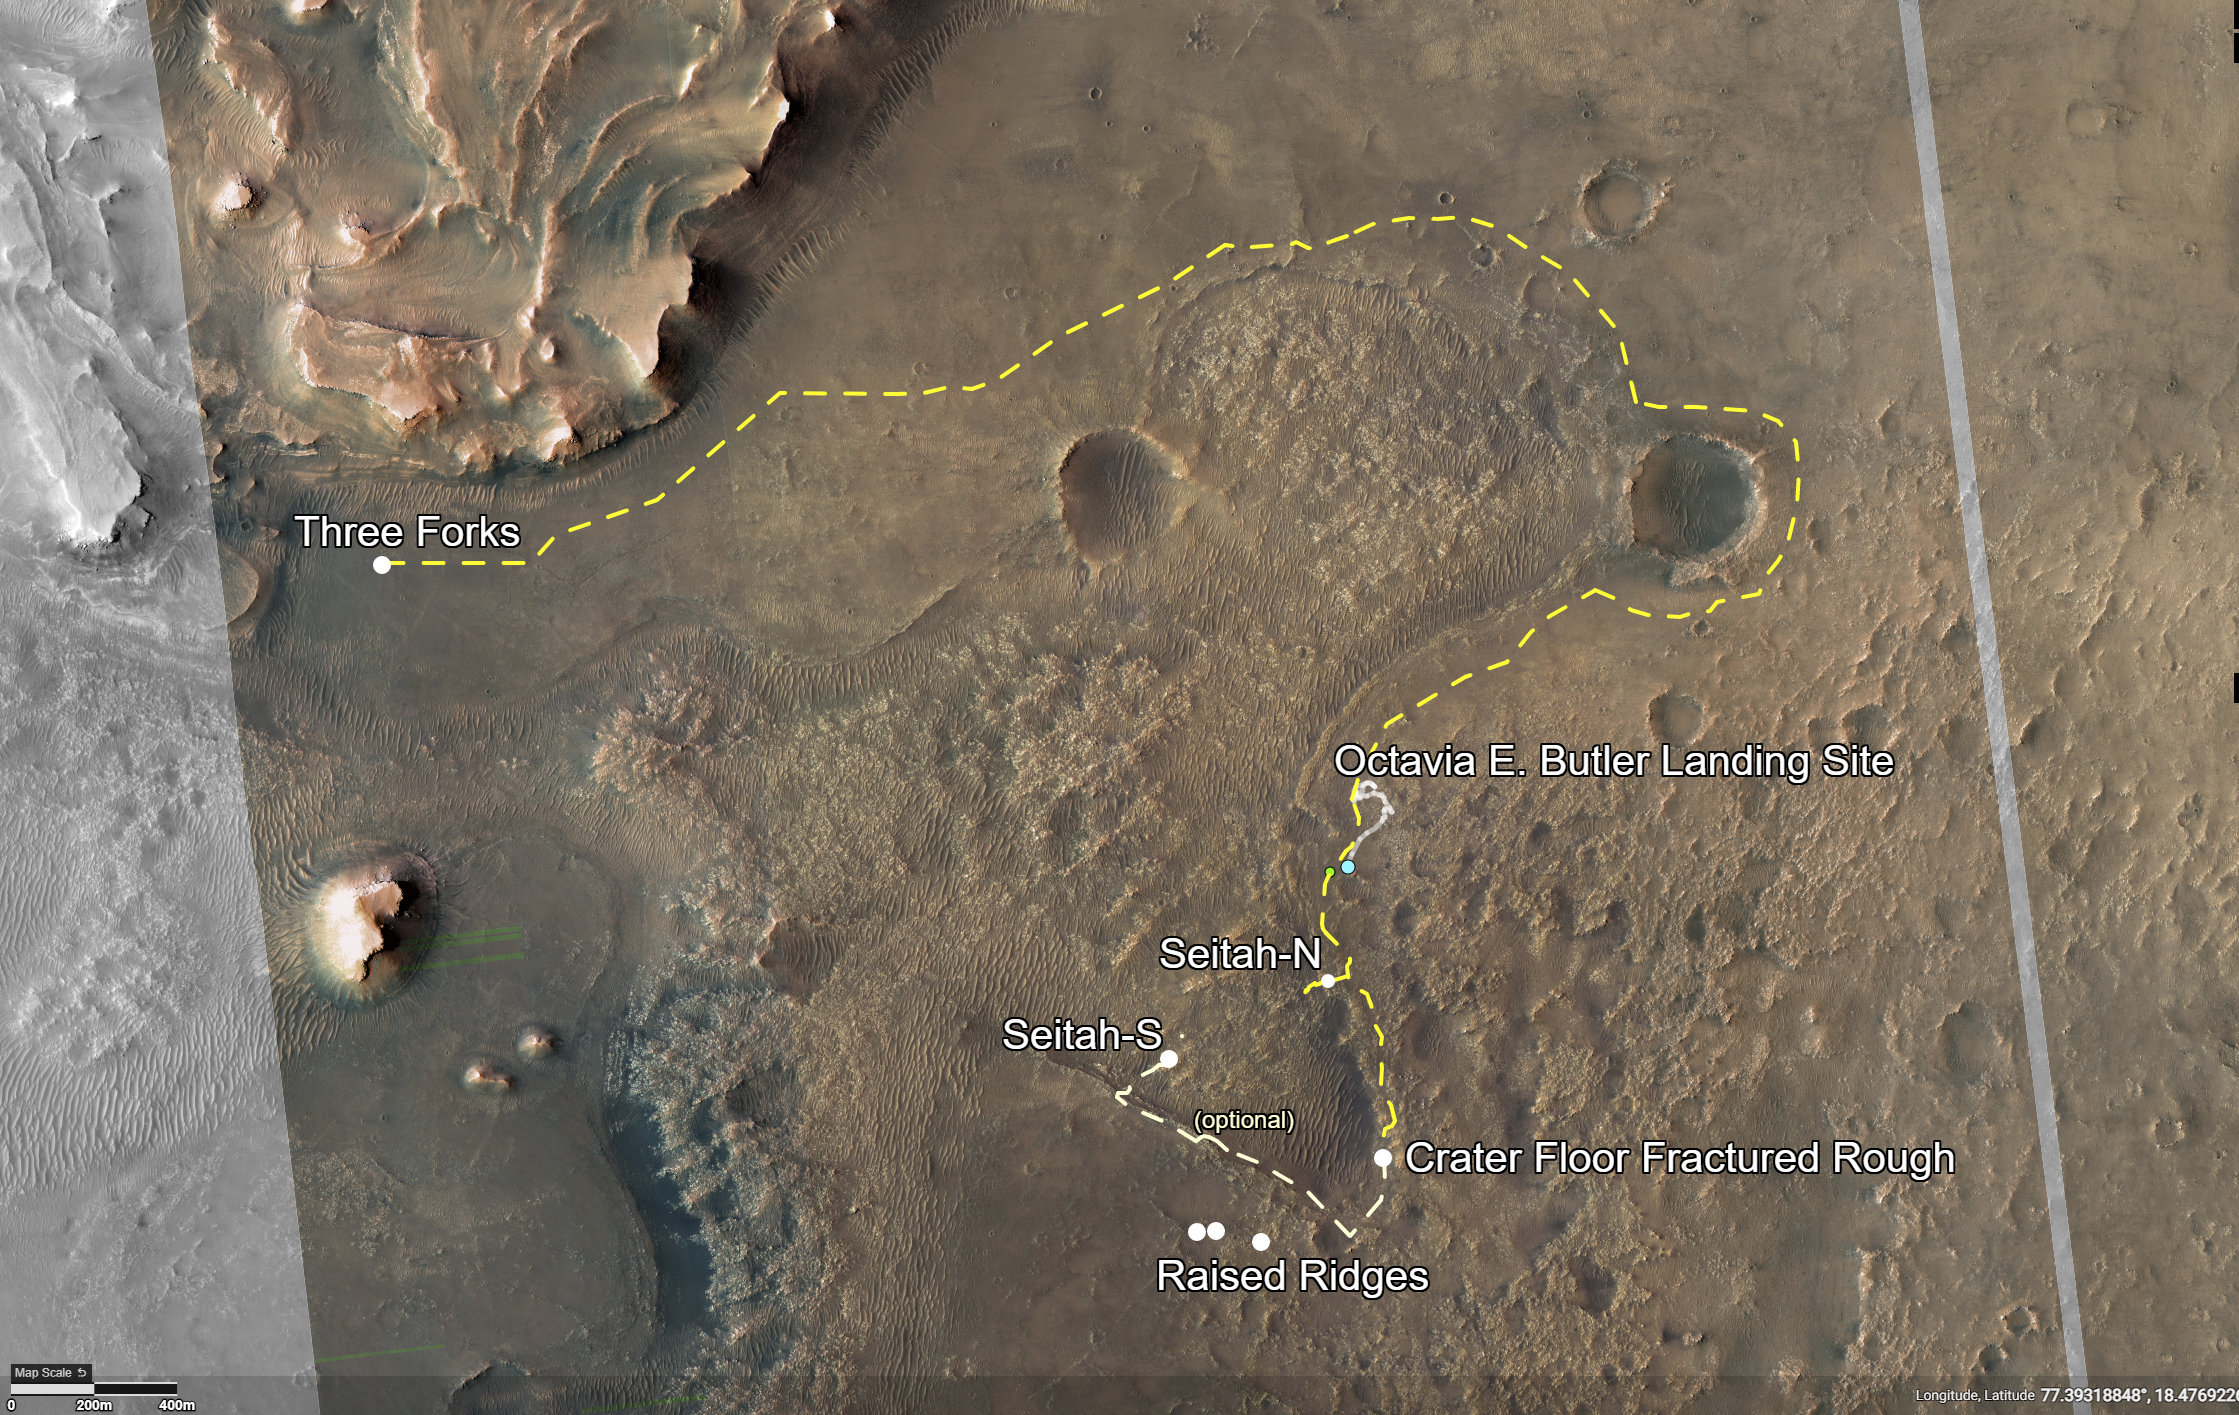

Perseverance’s First Road Trip

This annotated image of Mars’ Jezero Crater depicts the route NASA’s Perseverance rover will take during its first science campaign – as well as its path to the location of its second science campaign. The image was provided by the High Resolution Imaging Experiment (HiRISE) aboard NASA’s Mars Reconnaissance orbiter.

Perseverance’s first science campaign sends the rover south and west of the Octavia E. Butler Landing Site to investigate and sample several of the deepest, and potentially oldest, accessible geologic units in Jezero Crater – the “Séítah” unit (which in Navajo language means “amidst the sand”), and the “Cratered Floor Fractured Rough.” At the completion of the science campaign, Perseverance will return to the “Octavia E. Butler” landing site on its way north, then head west toward the location where its second science campaign will begin.

The first science campaign (depicted with yellow hash marks) begins with the rover performing an arching drive southward from its landing site to Séítah-North (Séítah-N). At that point the rover will travel west a short distance to an overlook where it can view much of the Séítah unit. The “Séítah-N Overlook” could also become an area of scientific interest – with Perseverance performing a “toe dip” into the unit to collect remote-sensing measurements of geologic targets.

Once its time at the Séítah-N Overlook is complete, Perseverance will head east, then south toward a spot where the science team can study the Crater Floor Fractured Rough in greater detail. The first core sample collected by the mission will also take place at this location.

After Cratered Floor Fractured Rough, the Perseverance rover team will evaluate whether additional exploration (depicted with light-yellow hash marks) farther south – and then west – is warranted.

Whether Perseverance travels beyond the Cratered Floor Fractured Rough during this first science campaign, the rover will eventually retrace its steps. As Perseverance passes the Octavia B. Butler landing site, the first science campaign will conclude. At that point, several months of travel lay ahead as Perseverance makes its way to “Three Forks,” where the second science campaign will begin. From Three Forks, Perseverance can access geologic locations at the base of the ancient delta (the fan-shaped remains of the confluence of an ancient river and a lake), as well as ascend the delta by driving up a valley wall to the northwest.

The University of Arizona, in Tucson, operates HiRISE, which was built by Ball Aerospace & Technologies Corp., in Boulder, Colorado. NASA’s Jet Propulsion Laboratory, a division of Caltech in Pasadena, California, manages the Mars Reconnaissance Orbiter Project for NASA’s Science Mission Directorate, Washington.

Credit: NASA/JPL-Caltech/University of Arizona